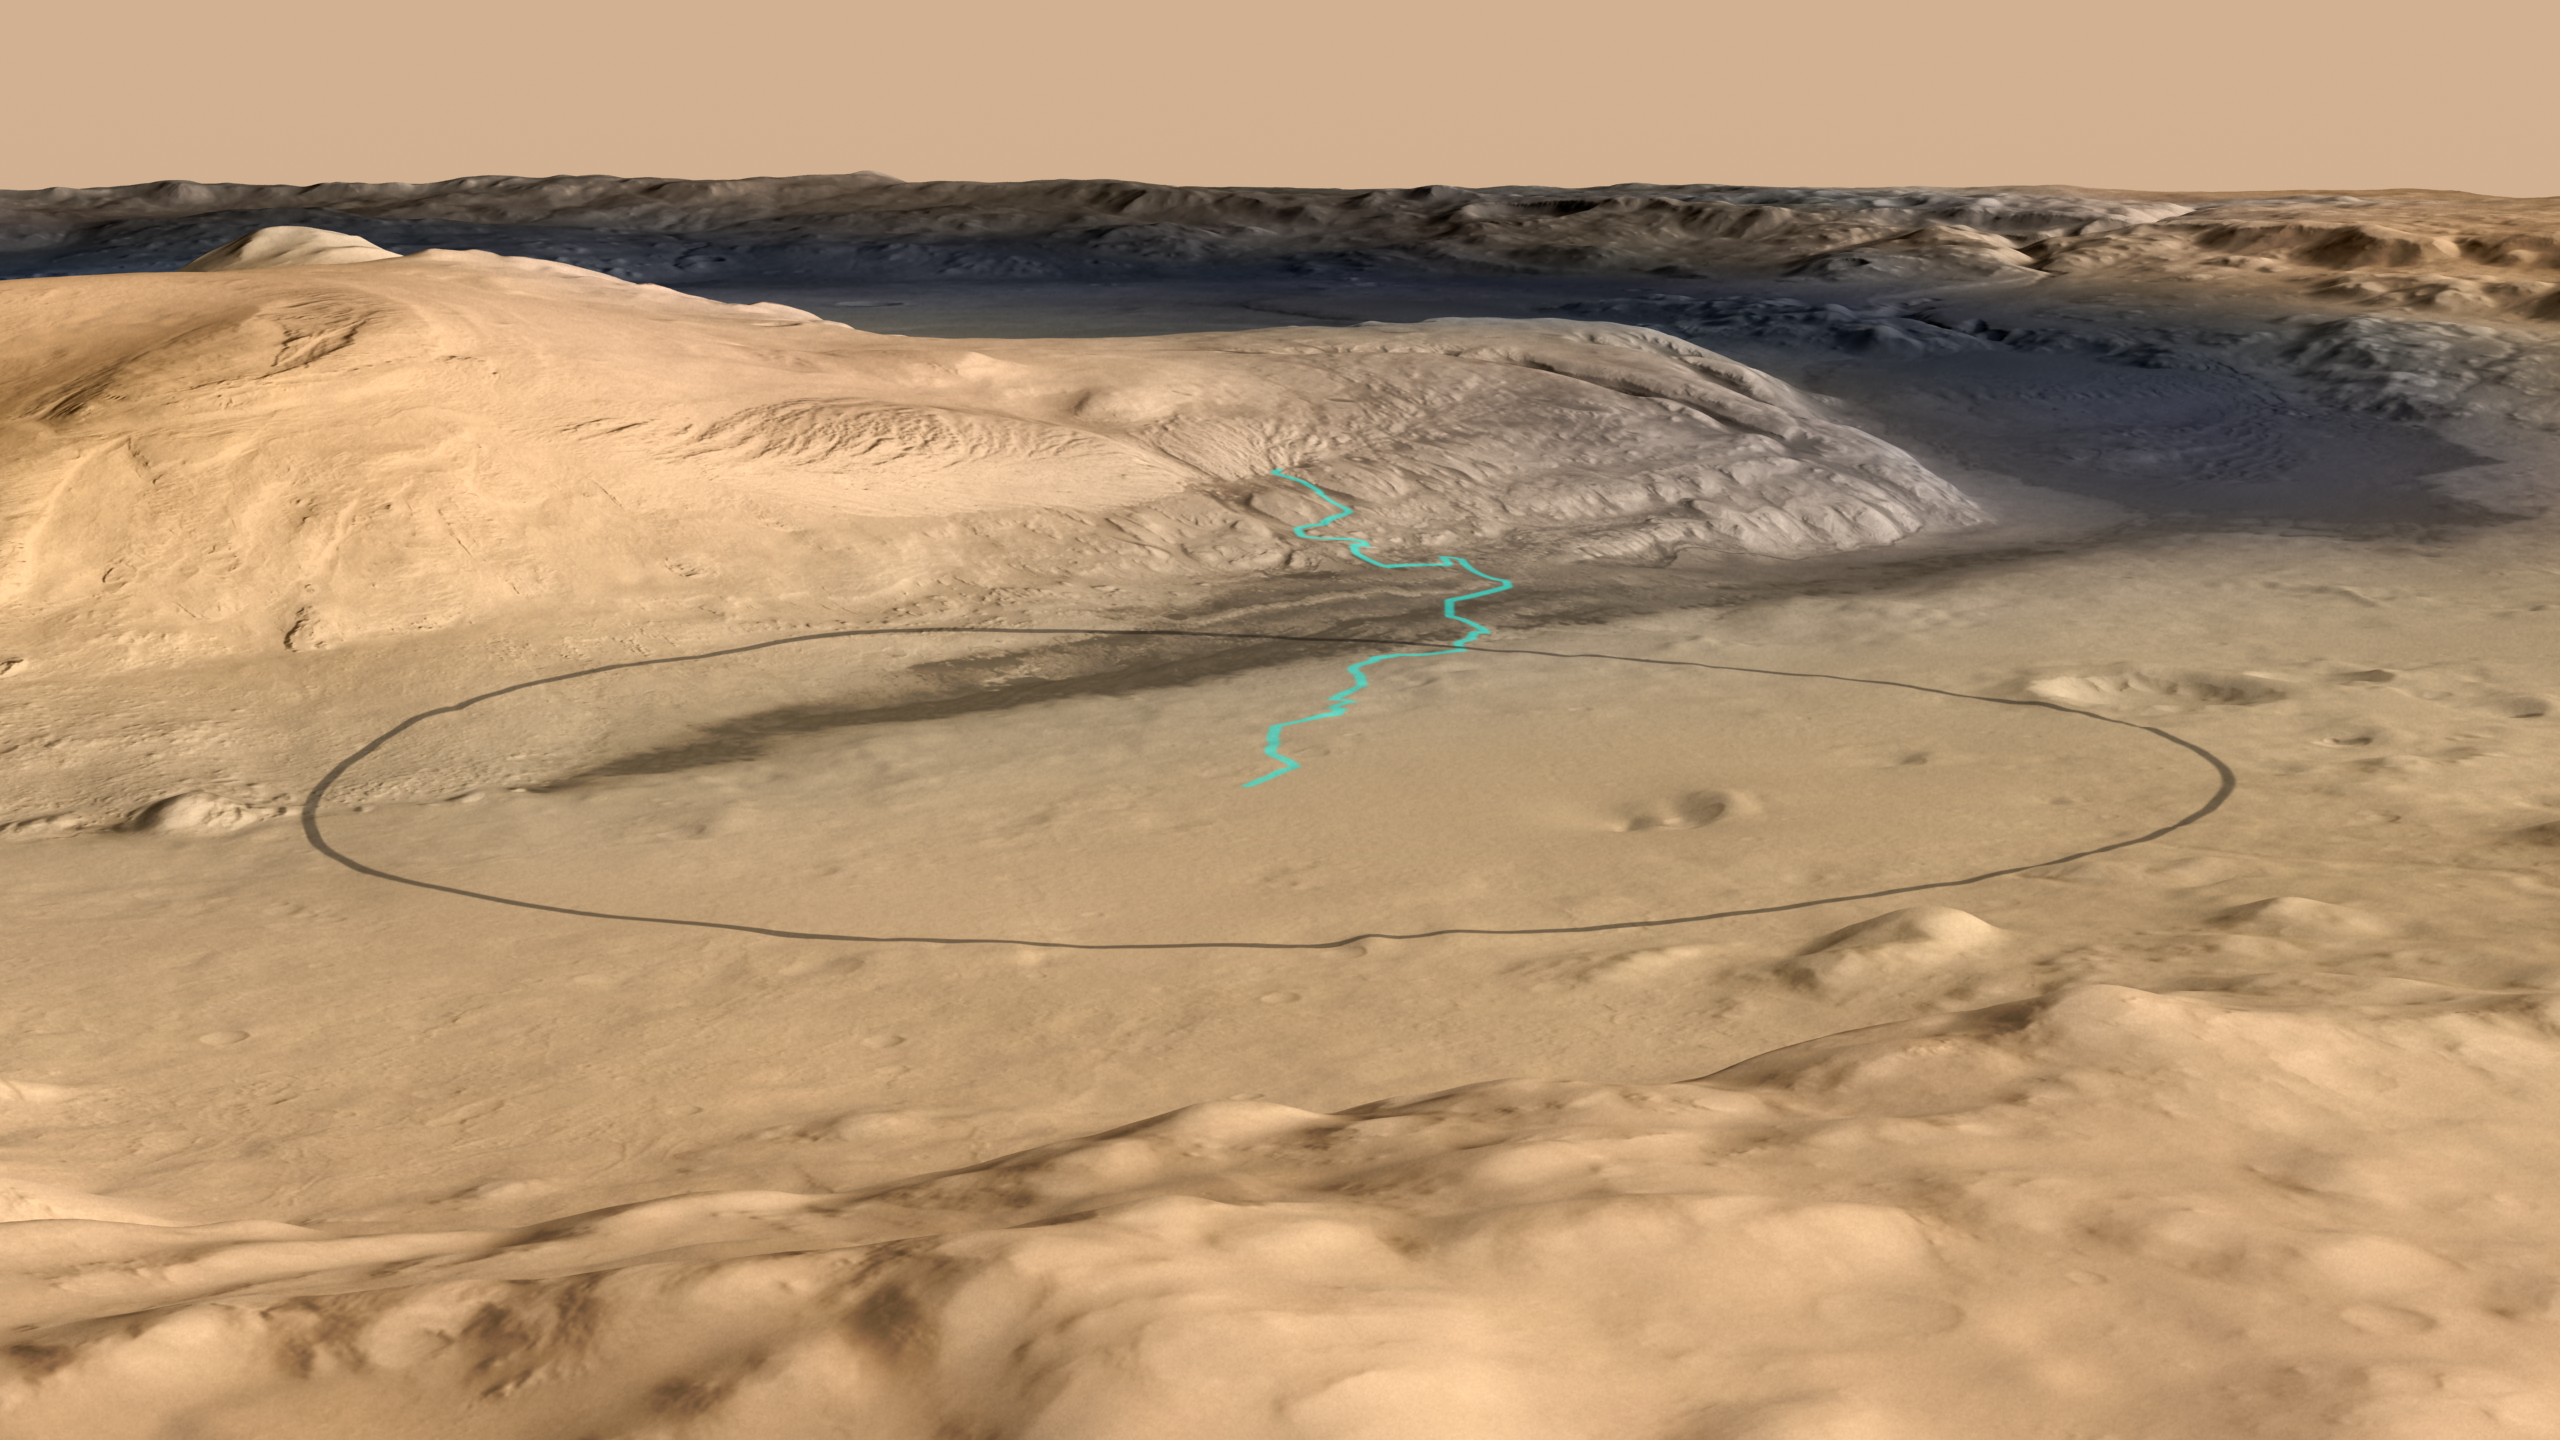

Destination for Mars Rover Curiosity

Unannotated Version

This image shows the target landing area for Curiosity, the rover of NASA’s Mars Science Laboratory mission. The target is near the foot of a mountain inside Gale Crater. The mission’s project science group is calling the nearby mountain Mount Sharp. This informal naming pays tribute to geologist Robert P. Sharp (1911-2004), a founder of planetary science, influential teacher of many current leaders in the field, and team member for NASA’s early Mars missions.

This image oblique view of Mount Sharp is derived from a combination of elevation and imaging data from three Mars orbiters. The view is looking toward the southeast.

Techniques for improved landing precision give Curiosity about a 99 percent probability of landing within the ellipse outlined in black in this image. The ellipse is 12.4 miles (20 kilometers) by 15.5 miles (25 kilometers). The blue line shows one possible route the rover could take onto the lower flank of Mount Sharp. The actual route will depend on where the rover lands within the ellipse and on decisions to be made by scientists and engineers after the landing. Landing will be the evening of Aug. 5, 2012, Pacific Standard Time (early Aug. 6 Universal Time and Eastern Time).

Stratification on Mount Sharp suggests the mountain is a surviving remnant of an extensive series of deposits that were laid down after a massive impact that excavated Gale Crater more than 3 billion years ago. The stack of layers more than 3 miles (5 kilometers) high offers a history book of sequential chapters recording environmental conditions when each stratum was deposited.

During a prime mission lasting nearly two years after landing, Curiosity will use 10 instruments to investigate whether this area of Mars has ever offered conditions favorable for life, including the chemical ingredients for life. Some lower layers of Mount Sharp might tell of a lake within Gale Crater long ago, or wind-delivered sediments subsequently soaked by groundwater. In those layers, Mars orbiters have detected minerals that formed during wet conditions. Liquid water is a starting point in describing conditions favorable for life, but just the beginning of what Curiosity can investigate.

The image combines elevation data from the High Resolution Stereo Camera on the European Space Agency’s Mars Express orbiter, image data from the Context Camera on NASA’s Mars Reconnaissance Orbiter, and color information from Viking Orbiter imagery. There is no vertical exaggeration in the image.

NASA’s Jet Propulsion Laboratory, a division of the California Institute of Technology, Pasadena, manages the Mars Science Laboratory mission for the NASA Science Mission Directorate, Washington.

Credit: NASA/JPL-Caltech/ESA/DLR/FU Berlin/MSSS